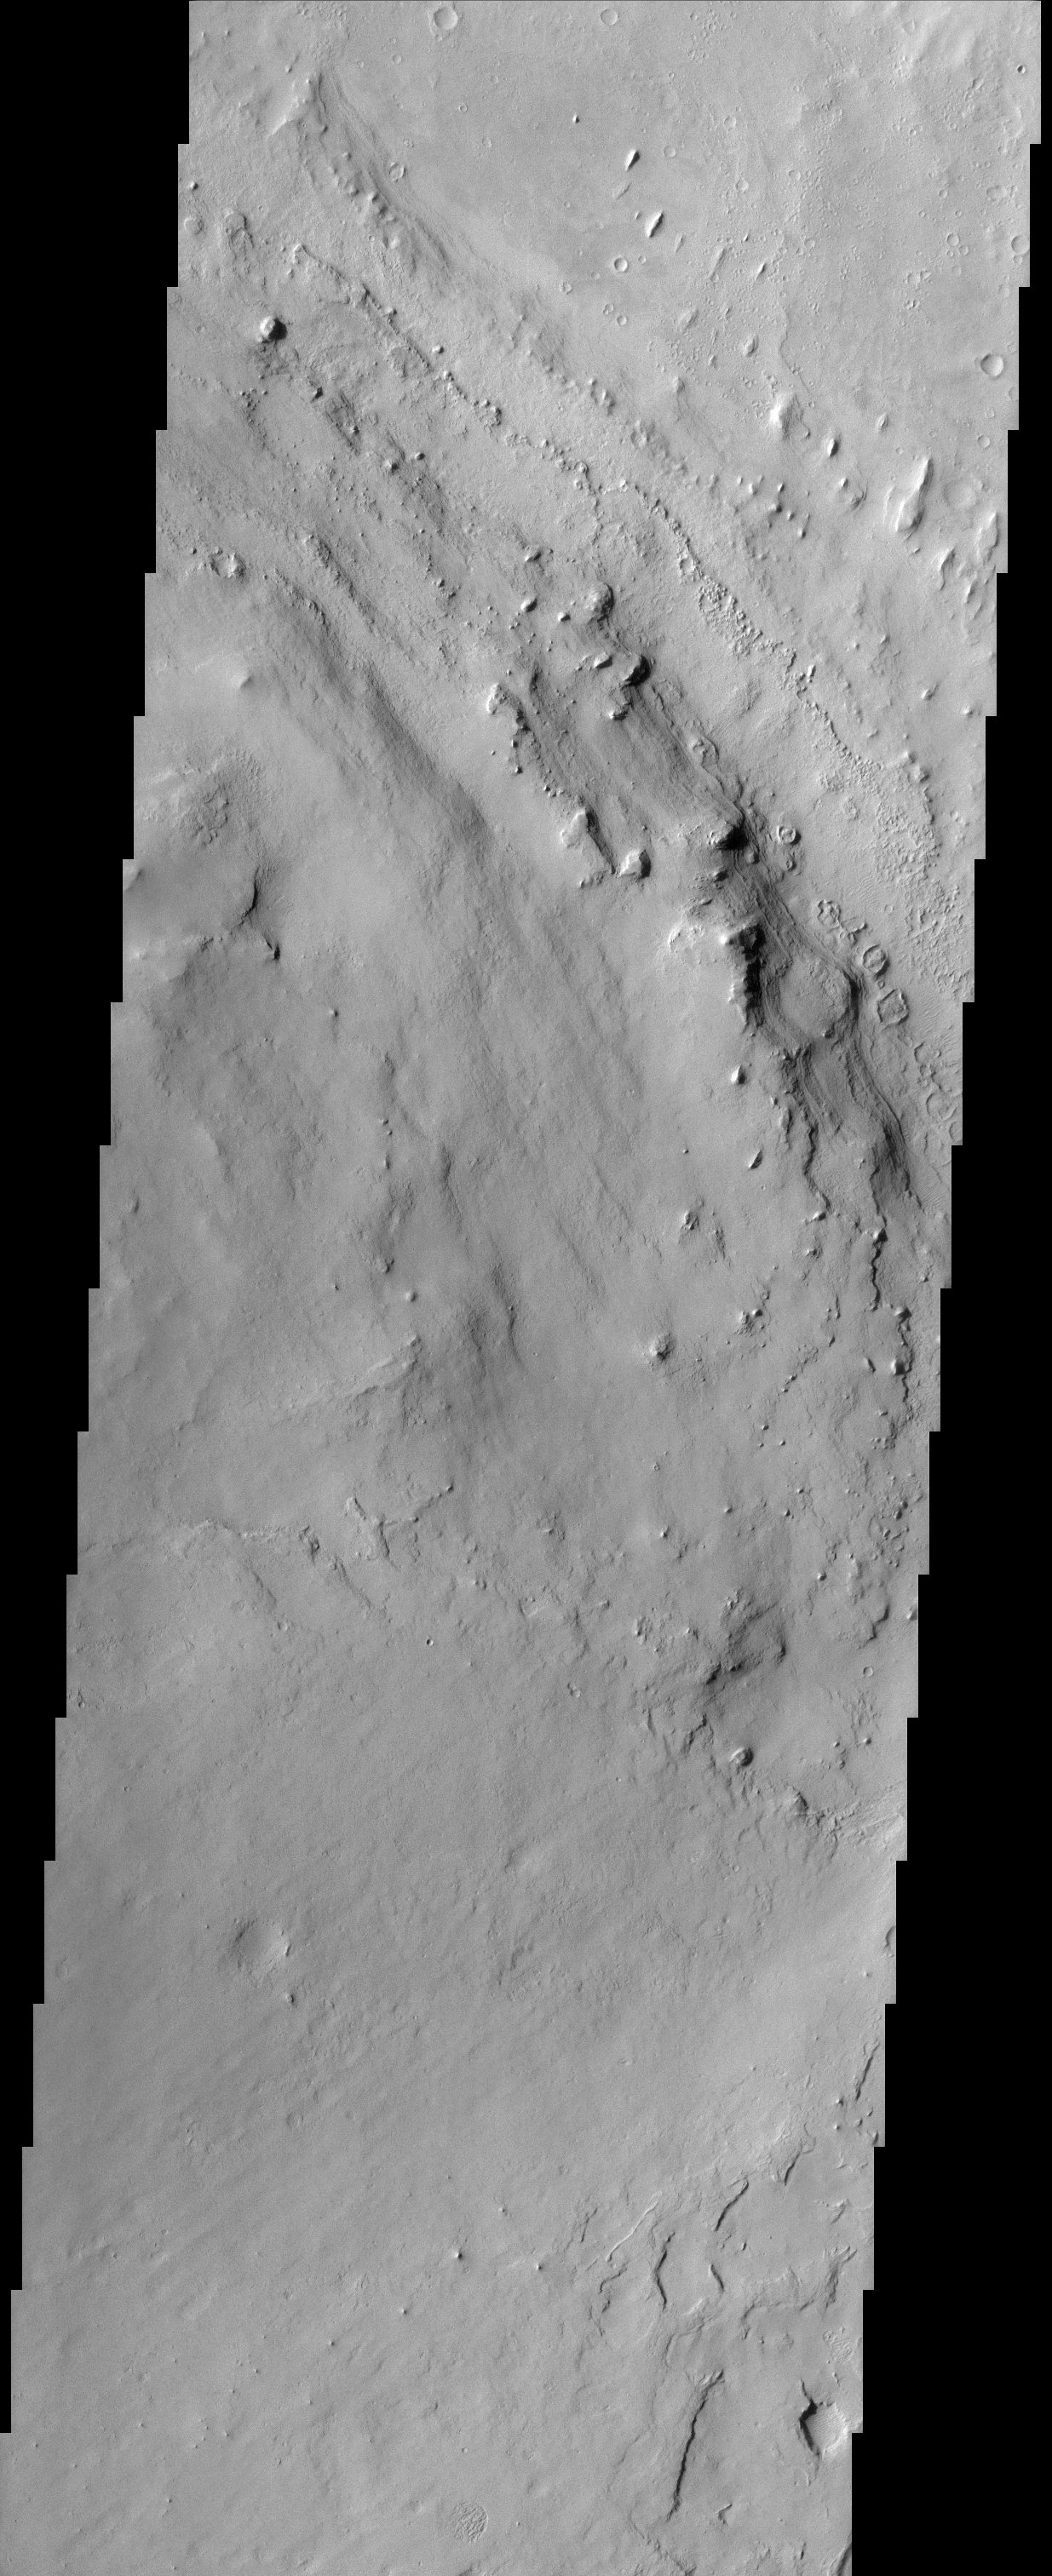

Henry Crater

Located in Arabia Terra, the crater shown here is known as Henry Crater. Like many other craters on Mars, the interior of Henry Crater is filled with a layered deposit. These materials were brought into the crater sometime after the impact formed the crater. The fine scale of layering can be seen in the right- center portion of the image.

Note: this THEMIS visual image has not been radiometrically nor geometrically calibrated for this preliminary release. An empirical correction has been performed to remove instrumental effects. A linear shift has been applied in the cross-track and down-track direction to approximate spacecraft and planetary motion. Fully calibrated and geometrically projected images will be released through the Planetary Data System in accordance with Project policies at a later time.

NASA’s Jet Propulsion Laboratory manages the 2001 Mars Odyssey mission for NASA’s Office of Space Science, Washington, D.C. The Thermal Emission Imaging System (THEMIS) was developed by Arizona State University, Tempe, in collaboration with Raytheon Santa Barbara Remote Sensing. The THEMIS investigation is led by Dr. Philip Christensen at Arizona State University. Lockheed Martin Astronautics, Denver, is the prime contractor for the Odyssey project, and developed and built the orbiter. Mission operations are conducted jointly from Lockheed Martin and from JPL, a division of the California Institute of Technology in Pasadena.

Credit: NASA/JPL/Arizona State University